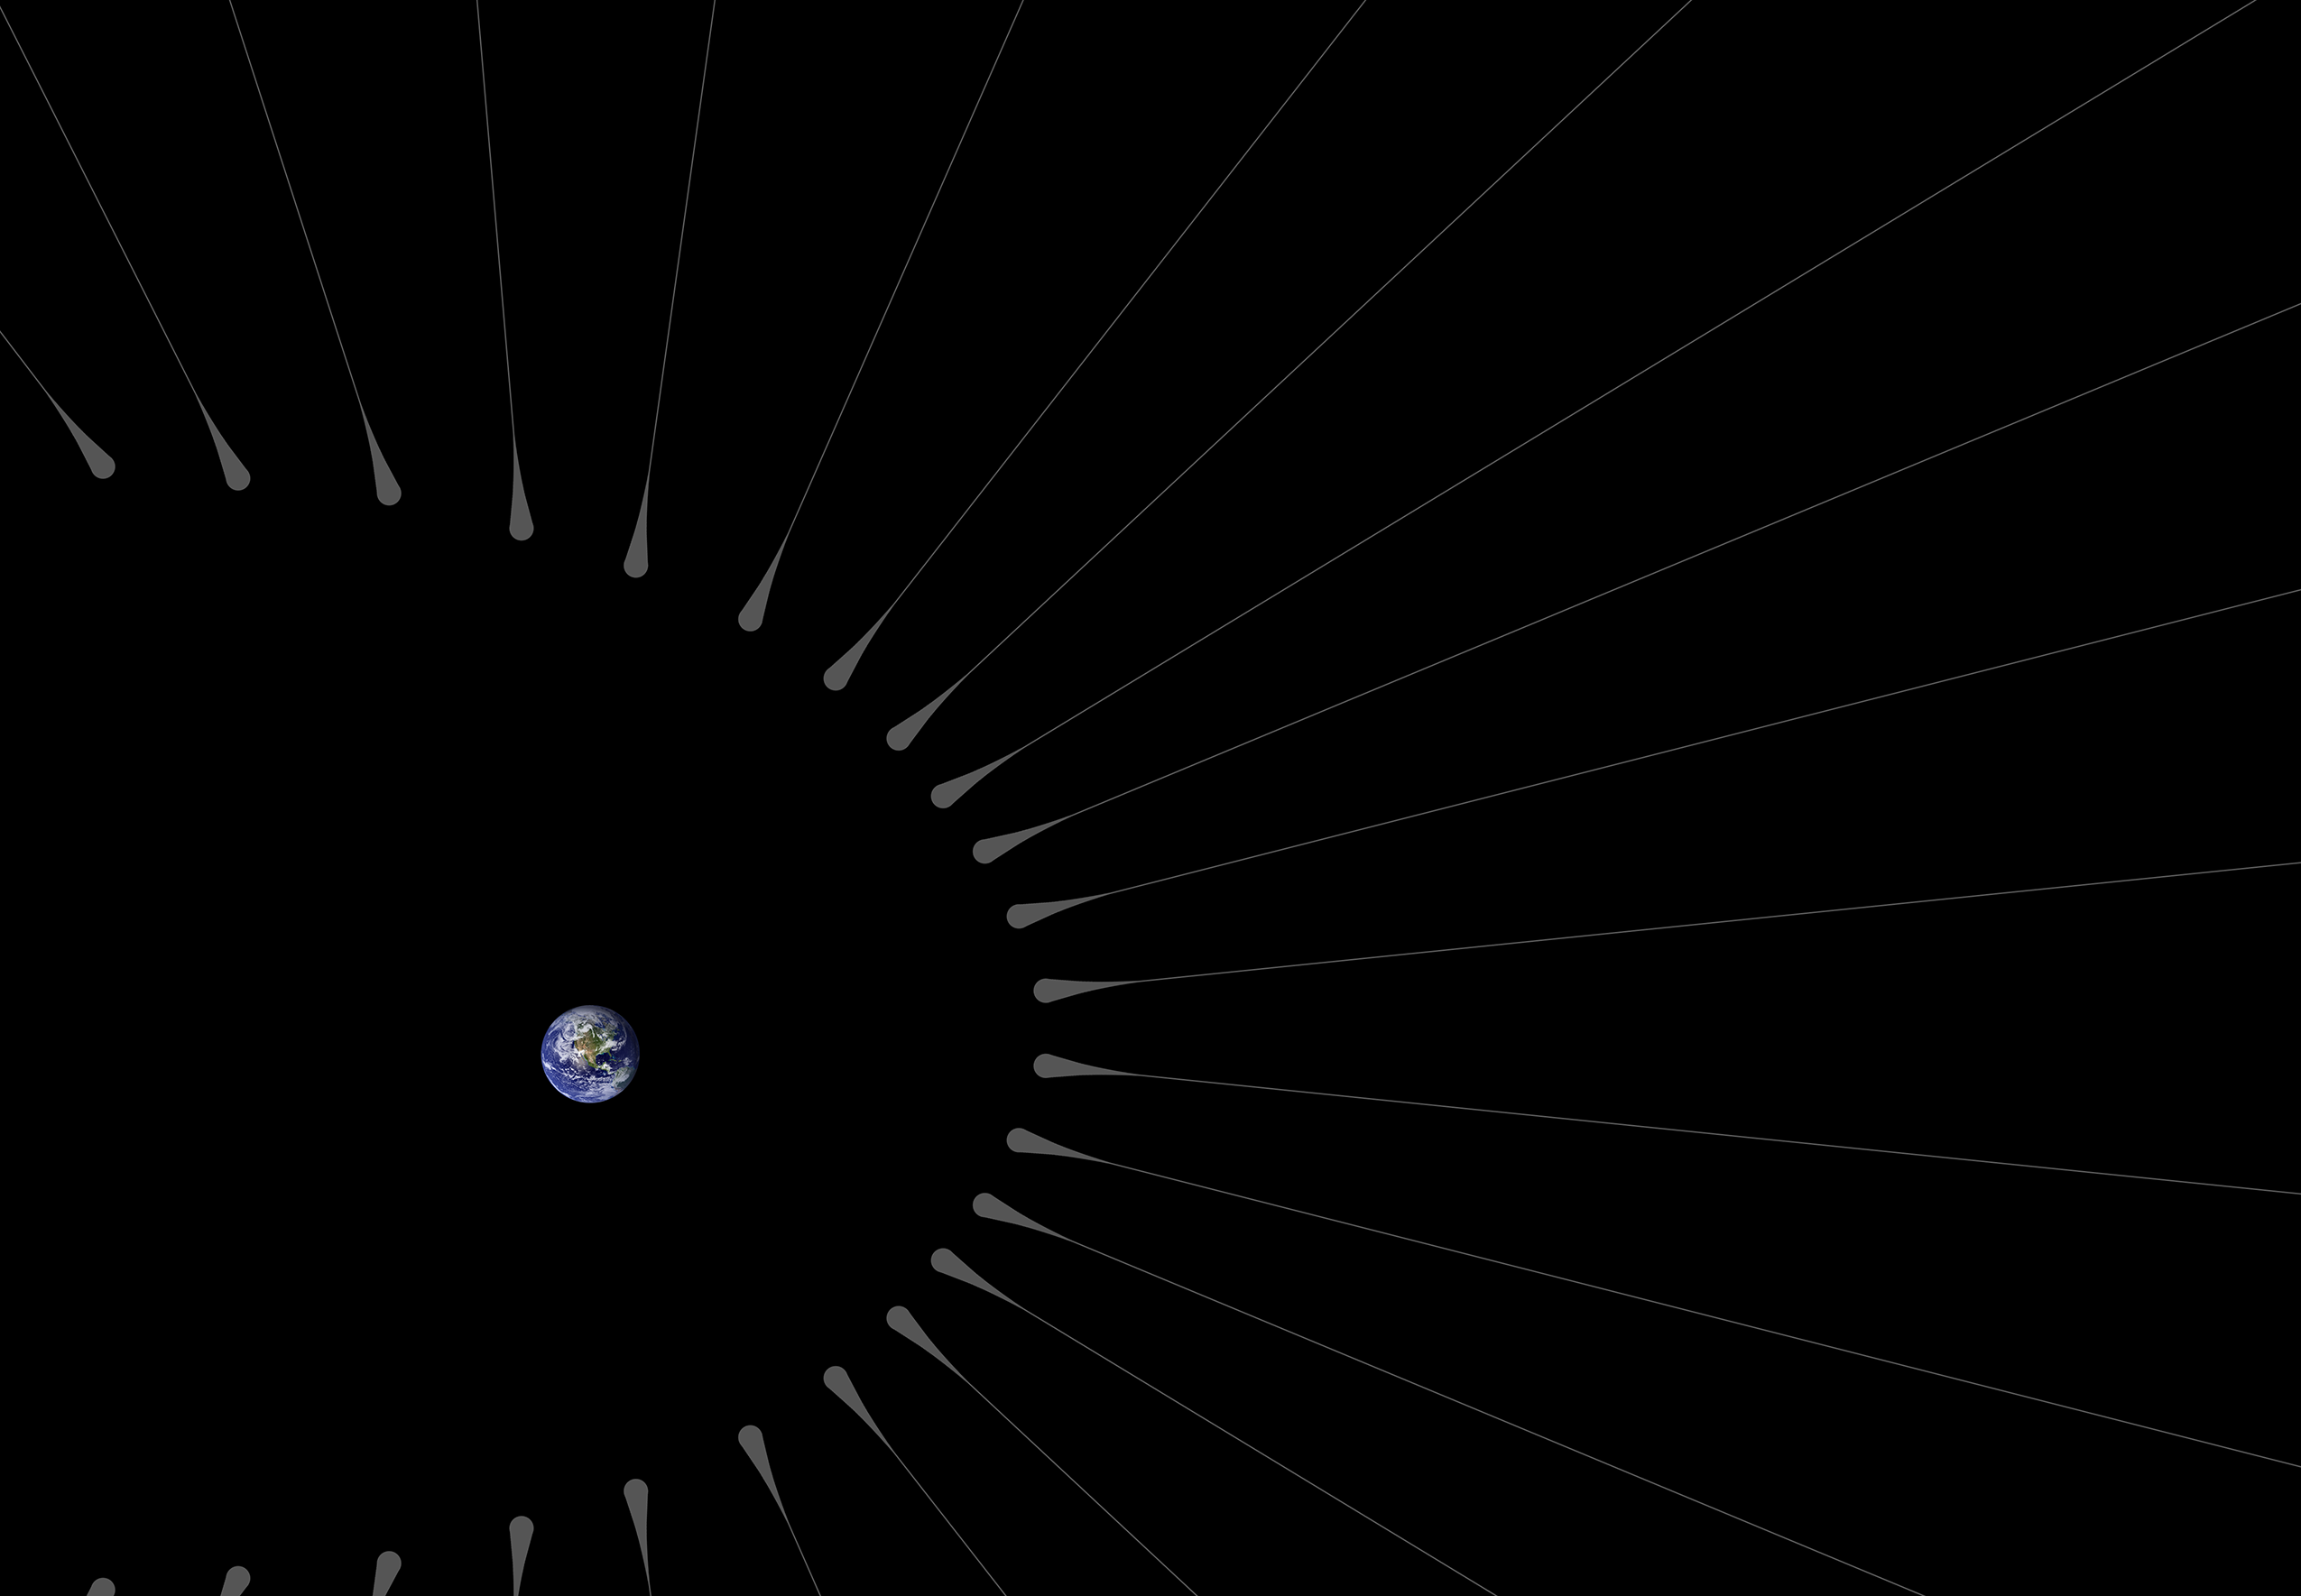

Dark Matter ‘Hairs’ Around Earth — Close-up

This illustration shows Earth surrounded by filaments of dark matter called “hairs,” which are proposed in a study in the Astrophysical Journal by Gary Prézeau of NASA’s Jet Propulsion Laboratory, Pasadena, California.

A hair is created when a stream of dark matter particles goes through the planet. According to simulations, the hair is densest at a point called the “root.” When particles of a dark matter stream pass through the core of Earth, they form a hair whose root has a particle density about a billion times greater than average.

The hairs in this illustration are not to scale. Simulations show that the roots of such hairs can be 600,000 miles (1 million kilometers) from Earth, while Earth’s radius is only about 4,000 miles (6,400 kilometers).

A zoomed-out version of this concept is at PIA20176.

The California Institute of Technology manages JPL for NASA.

Credit: NASA/JPL-Caltech